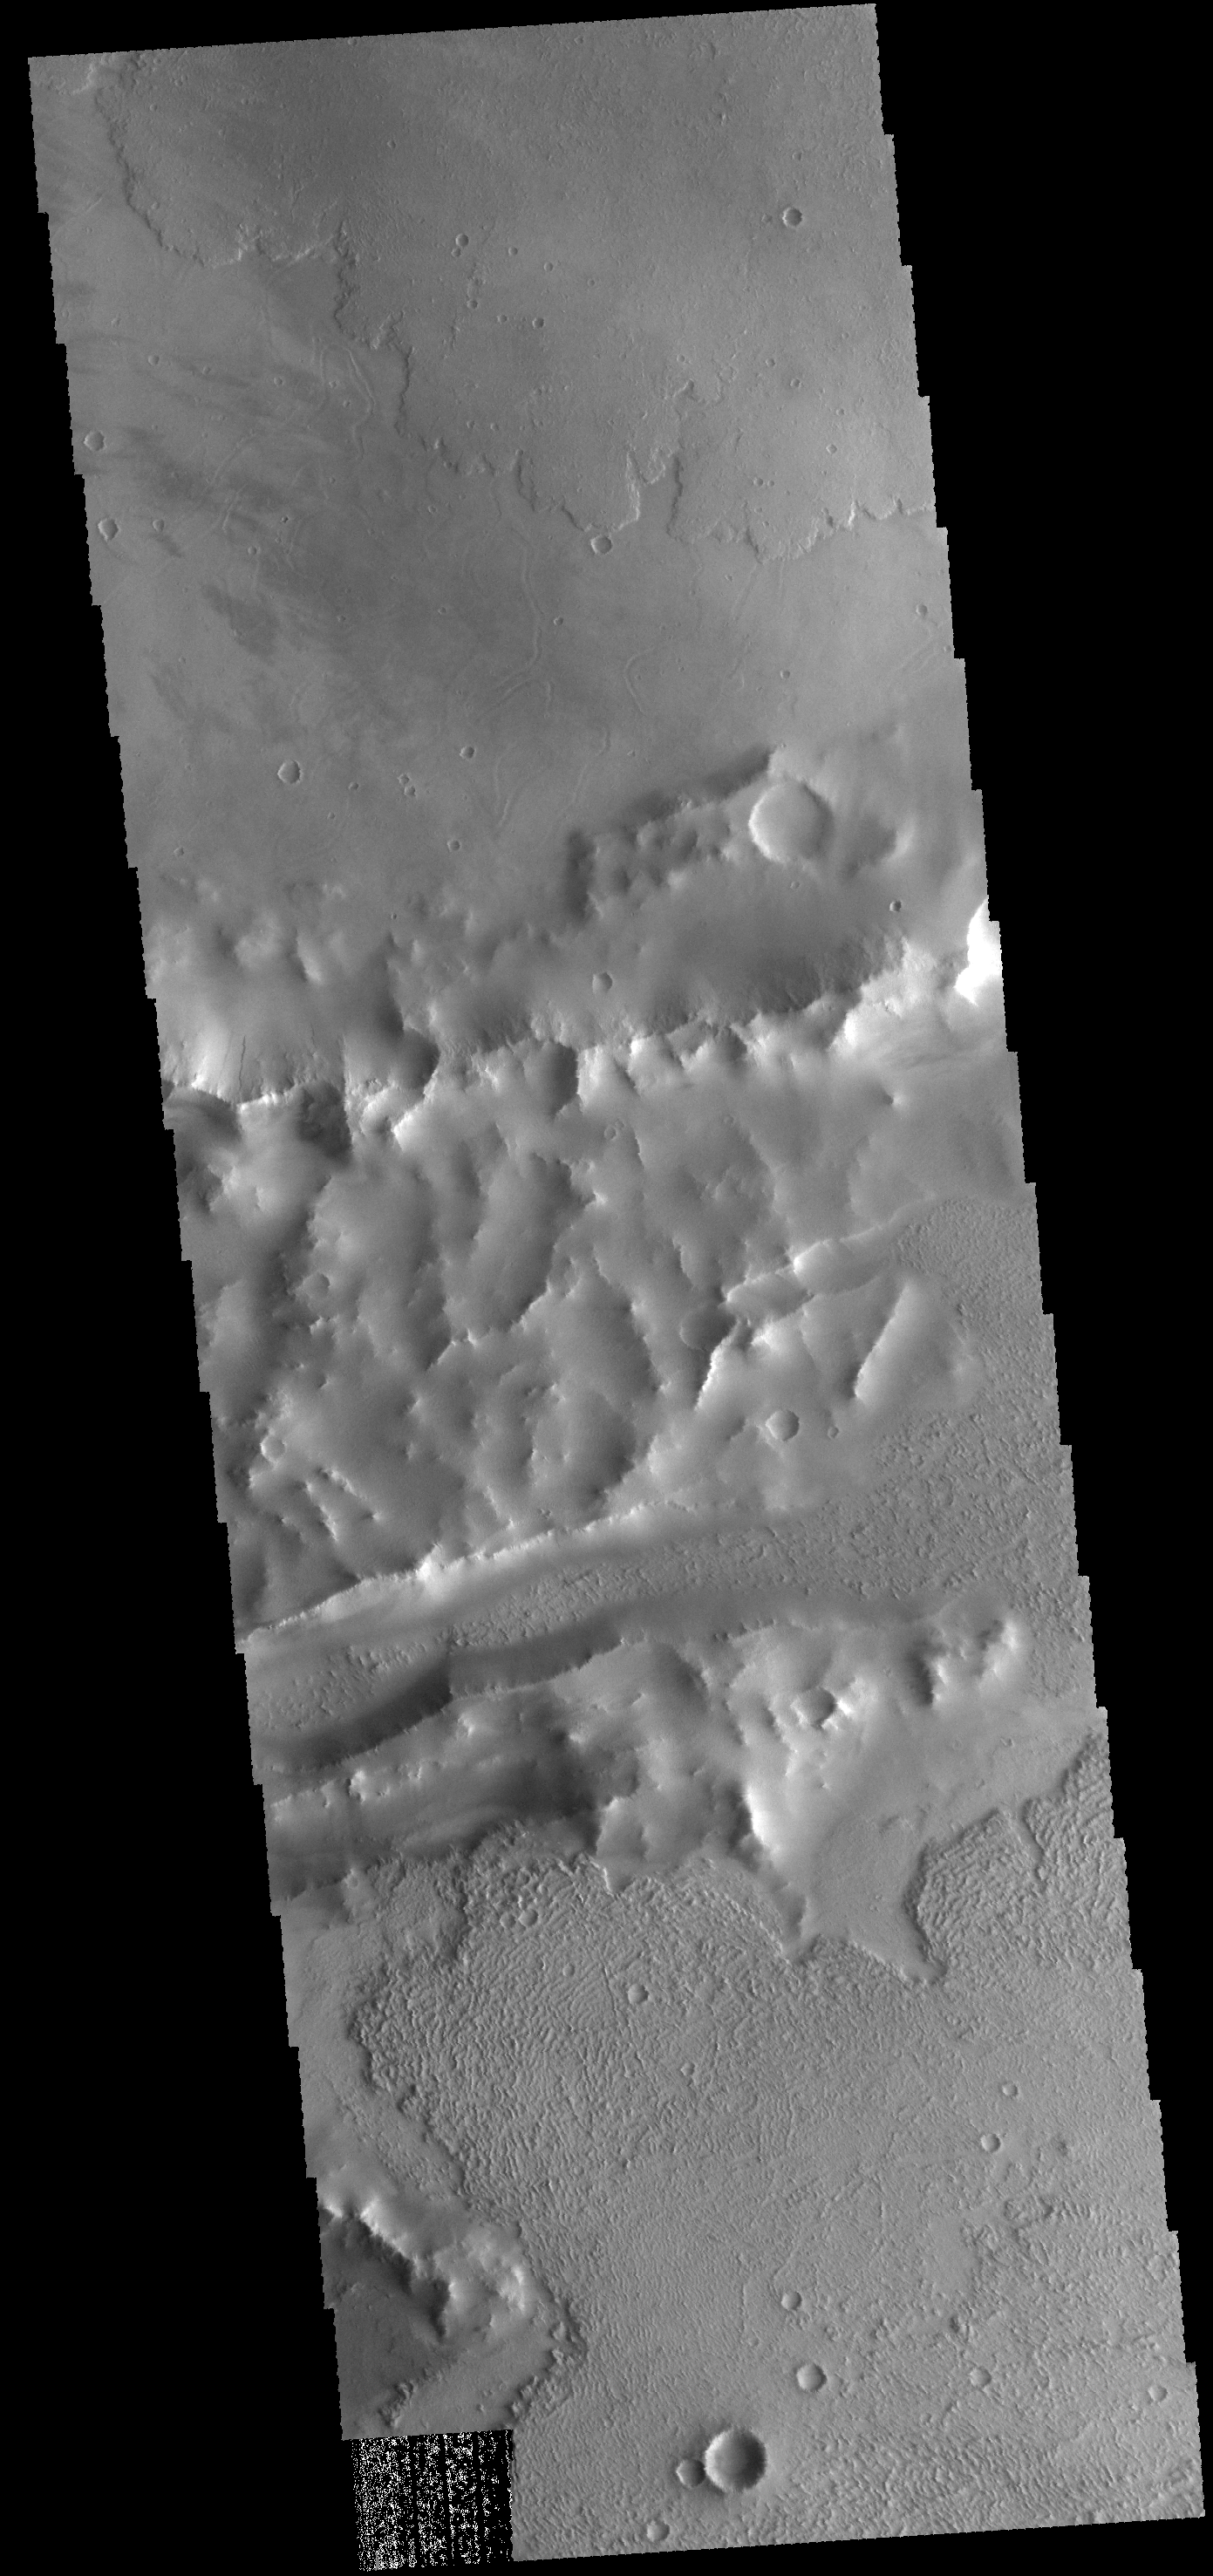

Faults and Flows

Lava flows of Daedalia Planum can be seen at the top and bottom portions of this VIS image. The ridge and linear depression in the central part of the image are part of Mangala Fossa, a fault bounded graben.

Credit: NASA/JPL-Caltech/ASU